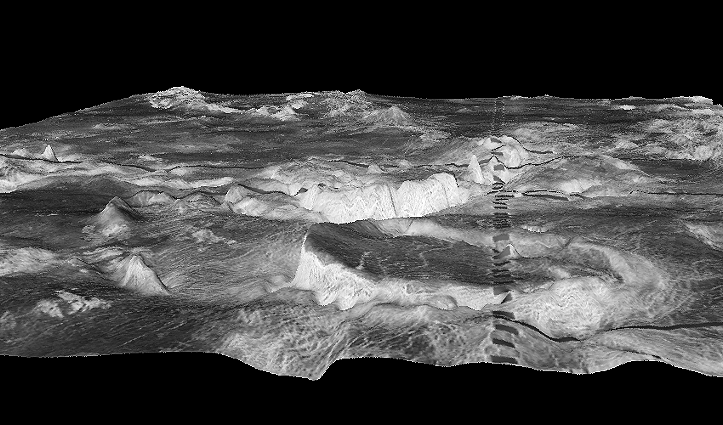

Three-dimensional perspective views of Venusian Terrains composed of reduced resolution left-looking synthetic-aperture radar images merged with altimetry data from the Magellan spacecraft.

The view shows most of Galindo (V-40) quadrangle looking east; Atete Corona, in the foreground, is a 600-km-long and about 450-km-wide, circular volcano-tectonic feature. Coronae are believed to form over hot upwellings of magma within the Venusian mantle.

Credit: NASA/JPL/USGS